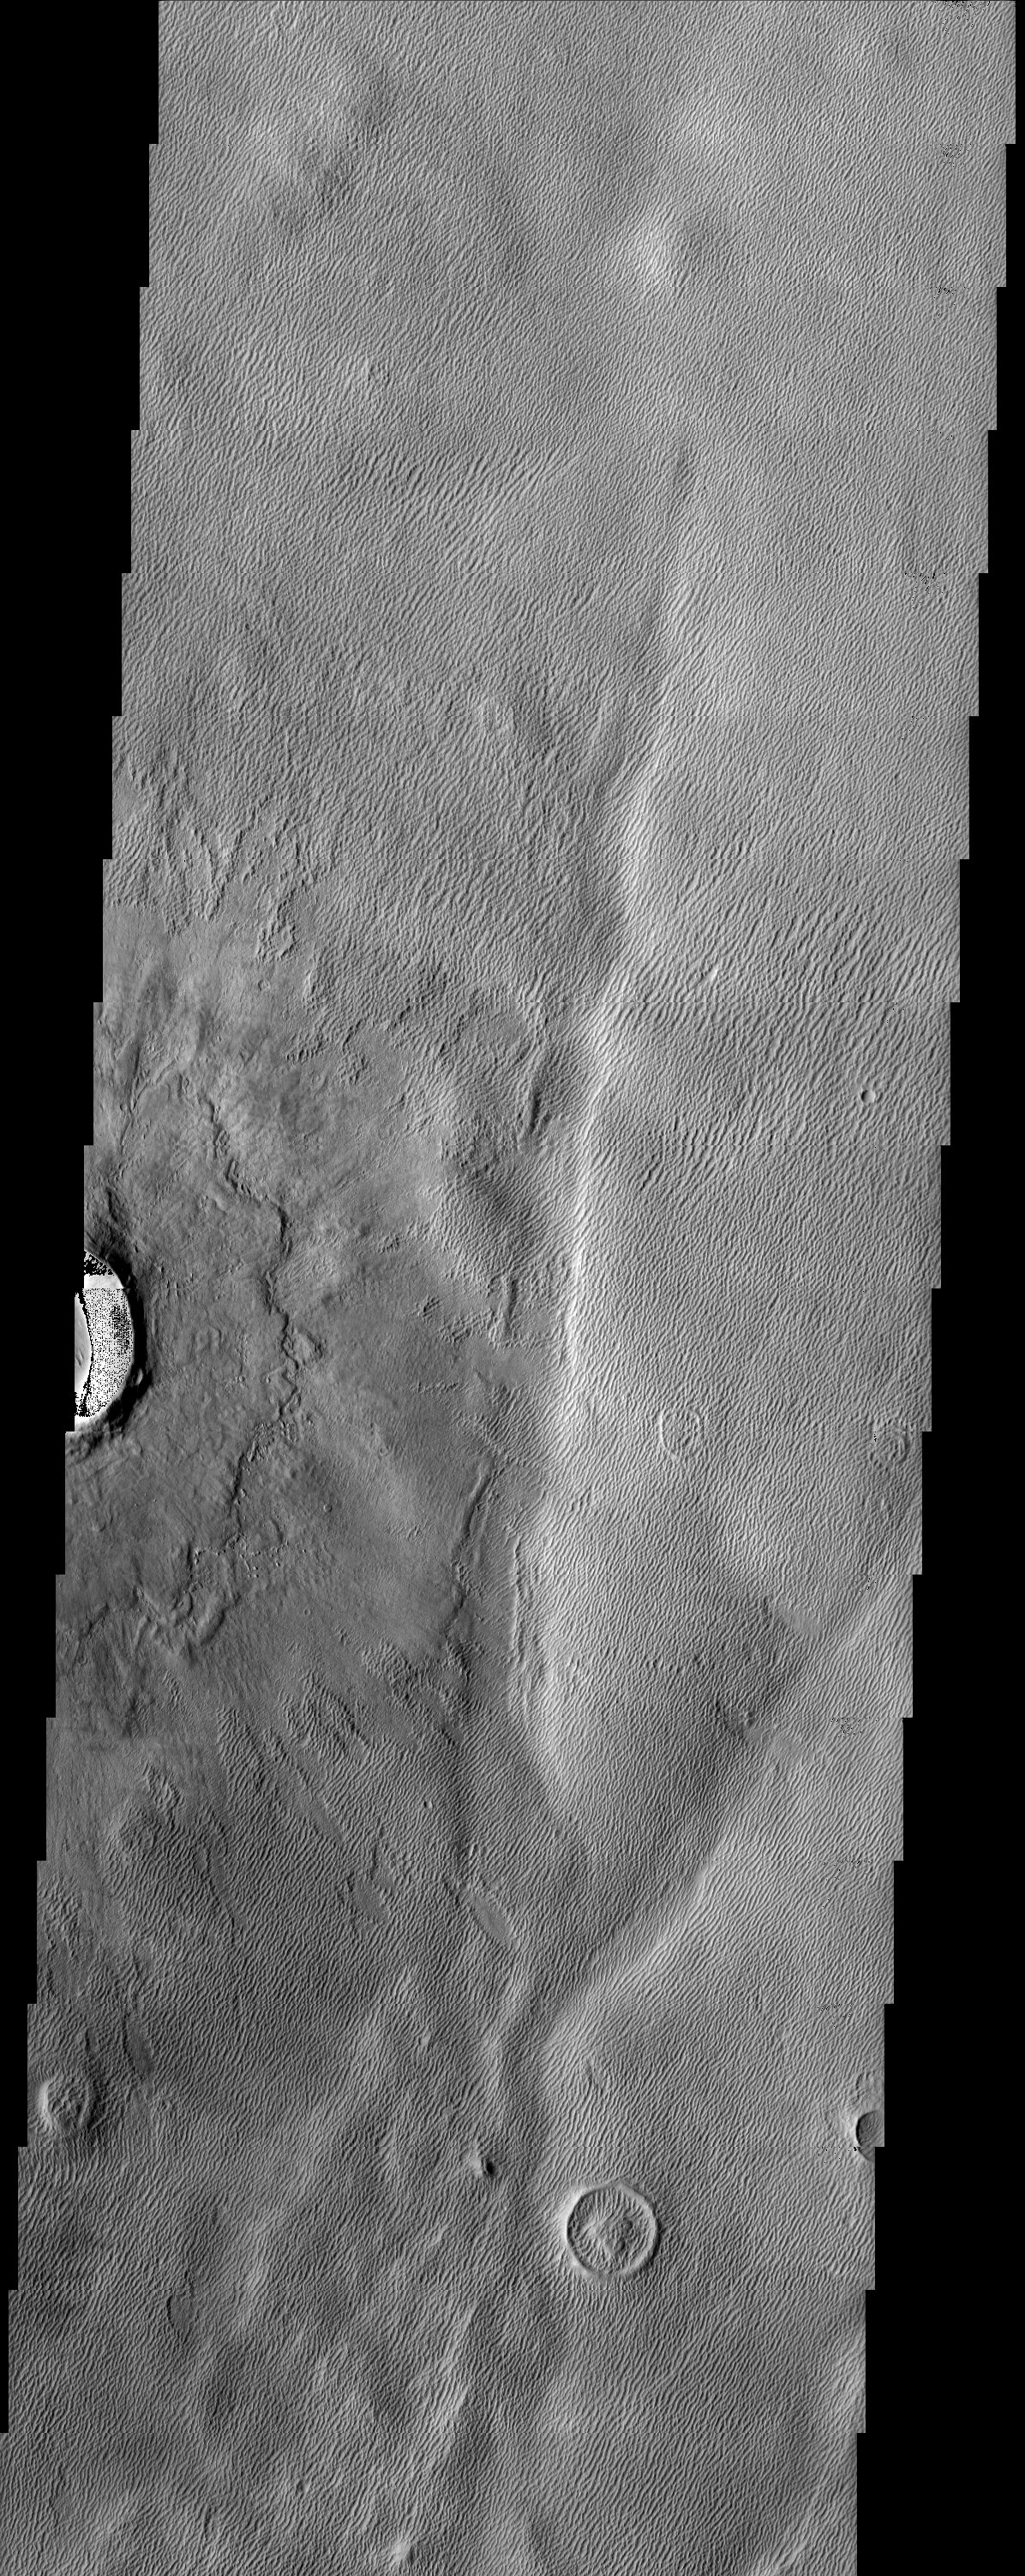

Lycus Sulci

The long sharp-crested features observed in this THEMIS image are named yardangs. Yardangs form by wind erosion and typically lie in the direction of the dominant wind. The impact crater and ejecta blanket appear to be overlying the yardangs and provide an interesting cross-cutting relationship. However, some yardangs appear to be actively forming on the ejecta material which indicates their formation as an ongoing process.

Note: this THEMIS visual image has not been radiometrically nor geometrically calibrated for this preliminary release. An empirical correction has been performed to remove instrumental effects. A linear shift has been applied in the cross-track and down-track direction to approximate spacecraft and planetary motion. Fully calibrated and geometrically projected images will be released through the Planetary Data System in accordance with Project policies at a later time.

NASA’s Jet Propulsion Laboratory manages the 2001 Mars Odyssey mission for NASA’s Office of Space Science, Washington, D.C. The Thermal Emission Imaging System (THEMIS) was developed by Arizona State University, Tempe, in collaboration with Raytheon Santa Barbara Remote Sensing. The THEMIS investigation is led by Dr. Philip Christensen at Arizona State University. Lockheed Martin Astronautics, Denver, is the prime contractor for the Odyssey project, and developed and built the orbiter. Mission operations are conducted jointly from Lockheed Martin and from JPL, a division of the California Institute of Technology in Pasadena.

Image information: VIS instrument. Latitude 35.2, Longitude 223.6 East (136.4 West). 19 meter/pixel resolution.

Credit: NASA/JPL/Arizona State University